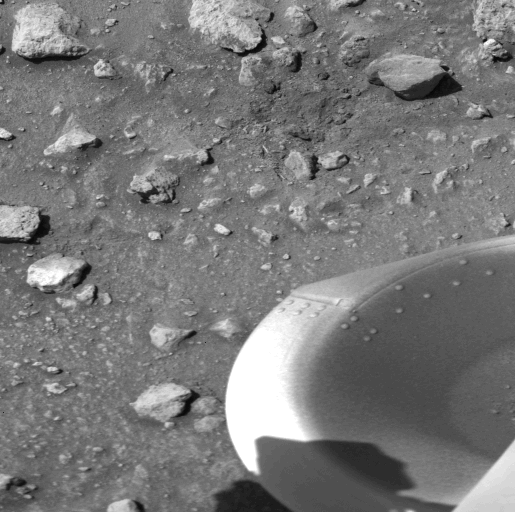

Debris Kicked Up By Impact of A Protective Cover from Viking Lander 1

The patch of dark material toward the top of this picture (arrow) taken by the Viking 1 Lander is the debris kicked up by the impact of a protective cover ejected from the spacecraft at 1 a.m. today. The cylindrical cover, which bounced out of view of the camera, protects the scoop at the end of the soil sampler arm. (The scoop will dig into the Martian surface for the first time on July 28). Dust and debris atop the footpad remains as it was seen in the Lander’s first picture taken immediately after landing two days ago. No wind modification is apparent. On the surface, a variety of block sizes, shapes and tones are seen, and some rocks are Partially buried.

Credit: NASA/JPL